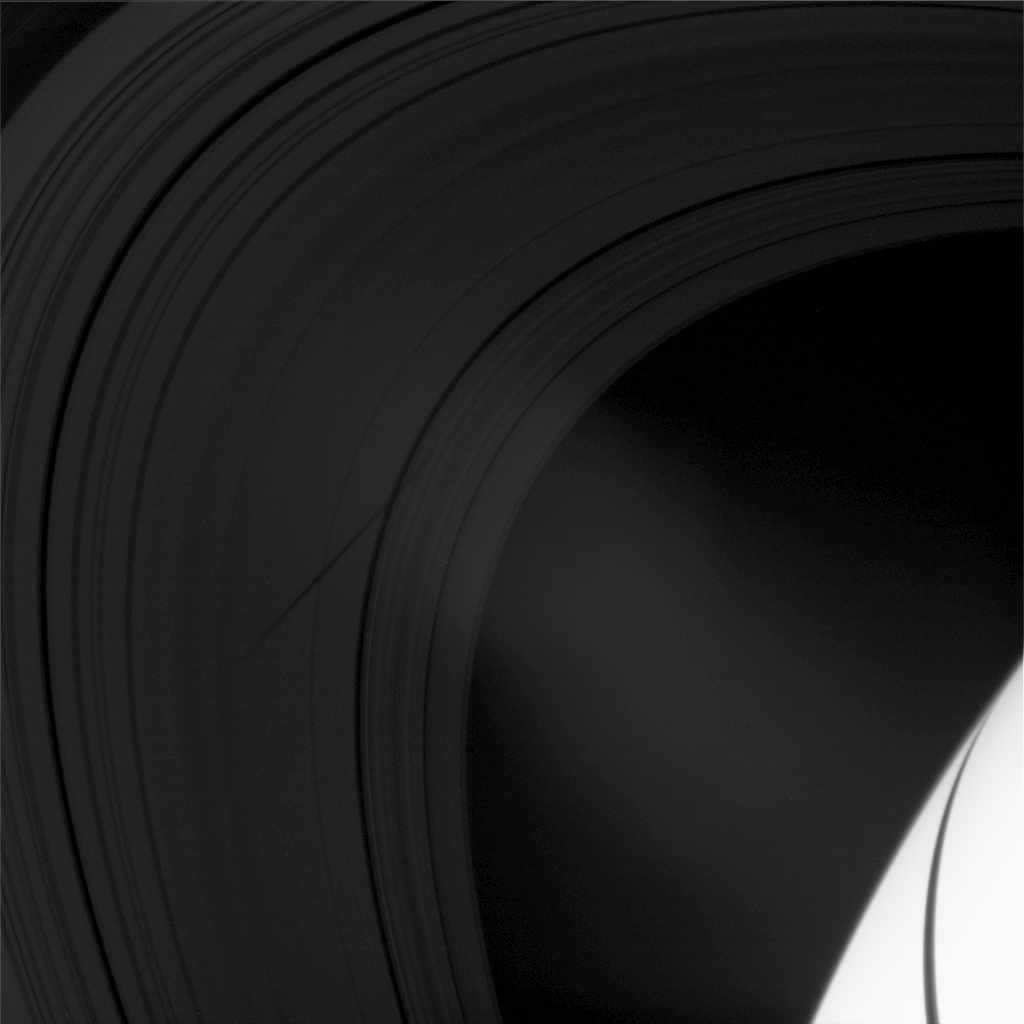

Co-orbital Shadow

The shadow of the moon Epimetheus crosses Saturn’s rings in this image taken as the planet approached its August 2009 equinox.

The moon Epimetheus (113 kilometers, or 70 miles across), a co-orbital companion to the moon Janus, is not pictured here, but its shadow starts near the middle of the B ring and stretches to the Maxwell Gap in the C ring.

The novel illumination geometry created around the time of Saturn’s August 2009 equinox allows moons orbiting in or near the plane of Saturn’s equatorial rings to cast shadows onto the rings. These scenes are possible only during the few months before and after Saturn’s equinox, which occurs only once in about 15 Earth years. To learn more about this special time and to see movies of moons’ shadows moving across the rings, see PIA11651 and PIA11660.

This view looks toward the unilluminated side of the rings from about 23 degrees above the ringplane. The rings have been brightened relative to the planet to enhance visibility. The excess brightness in the middle of the image is lens flare, an artifact resulting from light being scattered within the camera optics.

The image was taken in visible light with the Cassini spacecraft wide-angle camera on July 11, 2009. The view was obtained at a distance of approximately 470,000 kilometers (292,000 miles) from Saturn and at a Sun-Saturn-spacecraft, or phase, angle of 25 degrees. Image scale is 25 kilometers (16 miles) per pixel.

The Cassini-Huygens mission is a cooperative project of NASA, the European Space Agency and the Italian Space Agency. The Jet Propulsion Laboratory, a division of the California Institute of Technology in Pasadena, manages the mission for NASA’s Science Mission Directorate, Washington, D.C. The Cassini orbiter and its two onboard cameras were designed, developed and assembled at JPL. The imaging operations center is based at the Space Science Institute in Boulder, Colo.

Credit: NASA/JPL/Space Science Institute